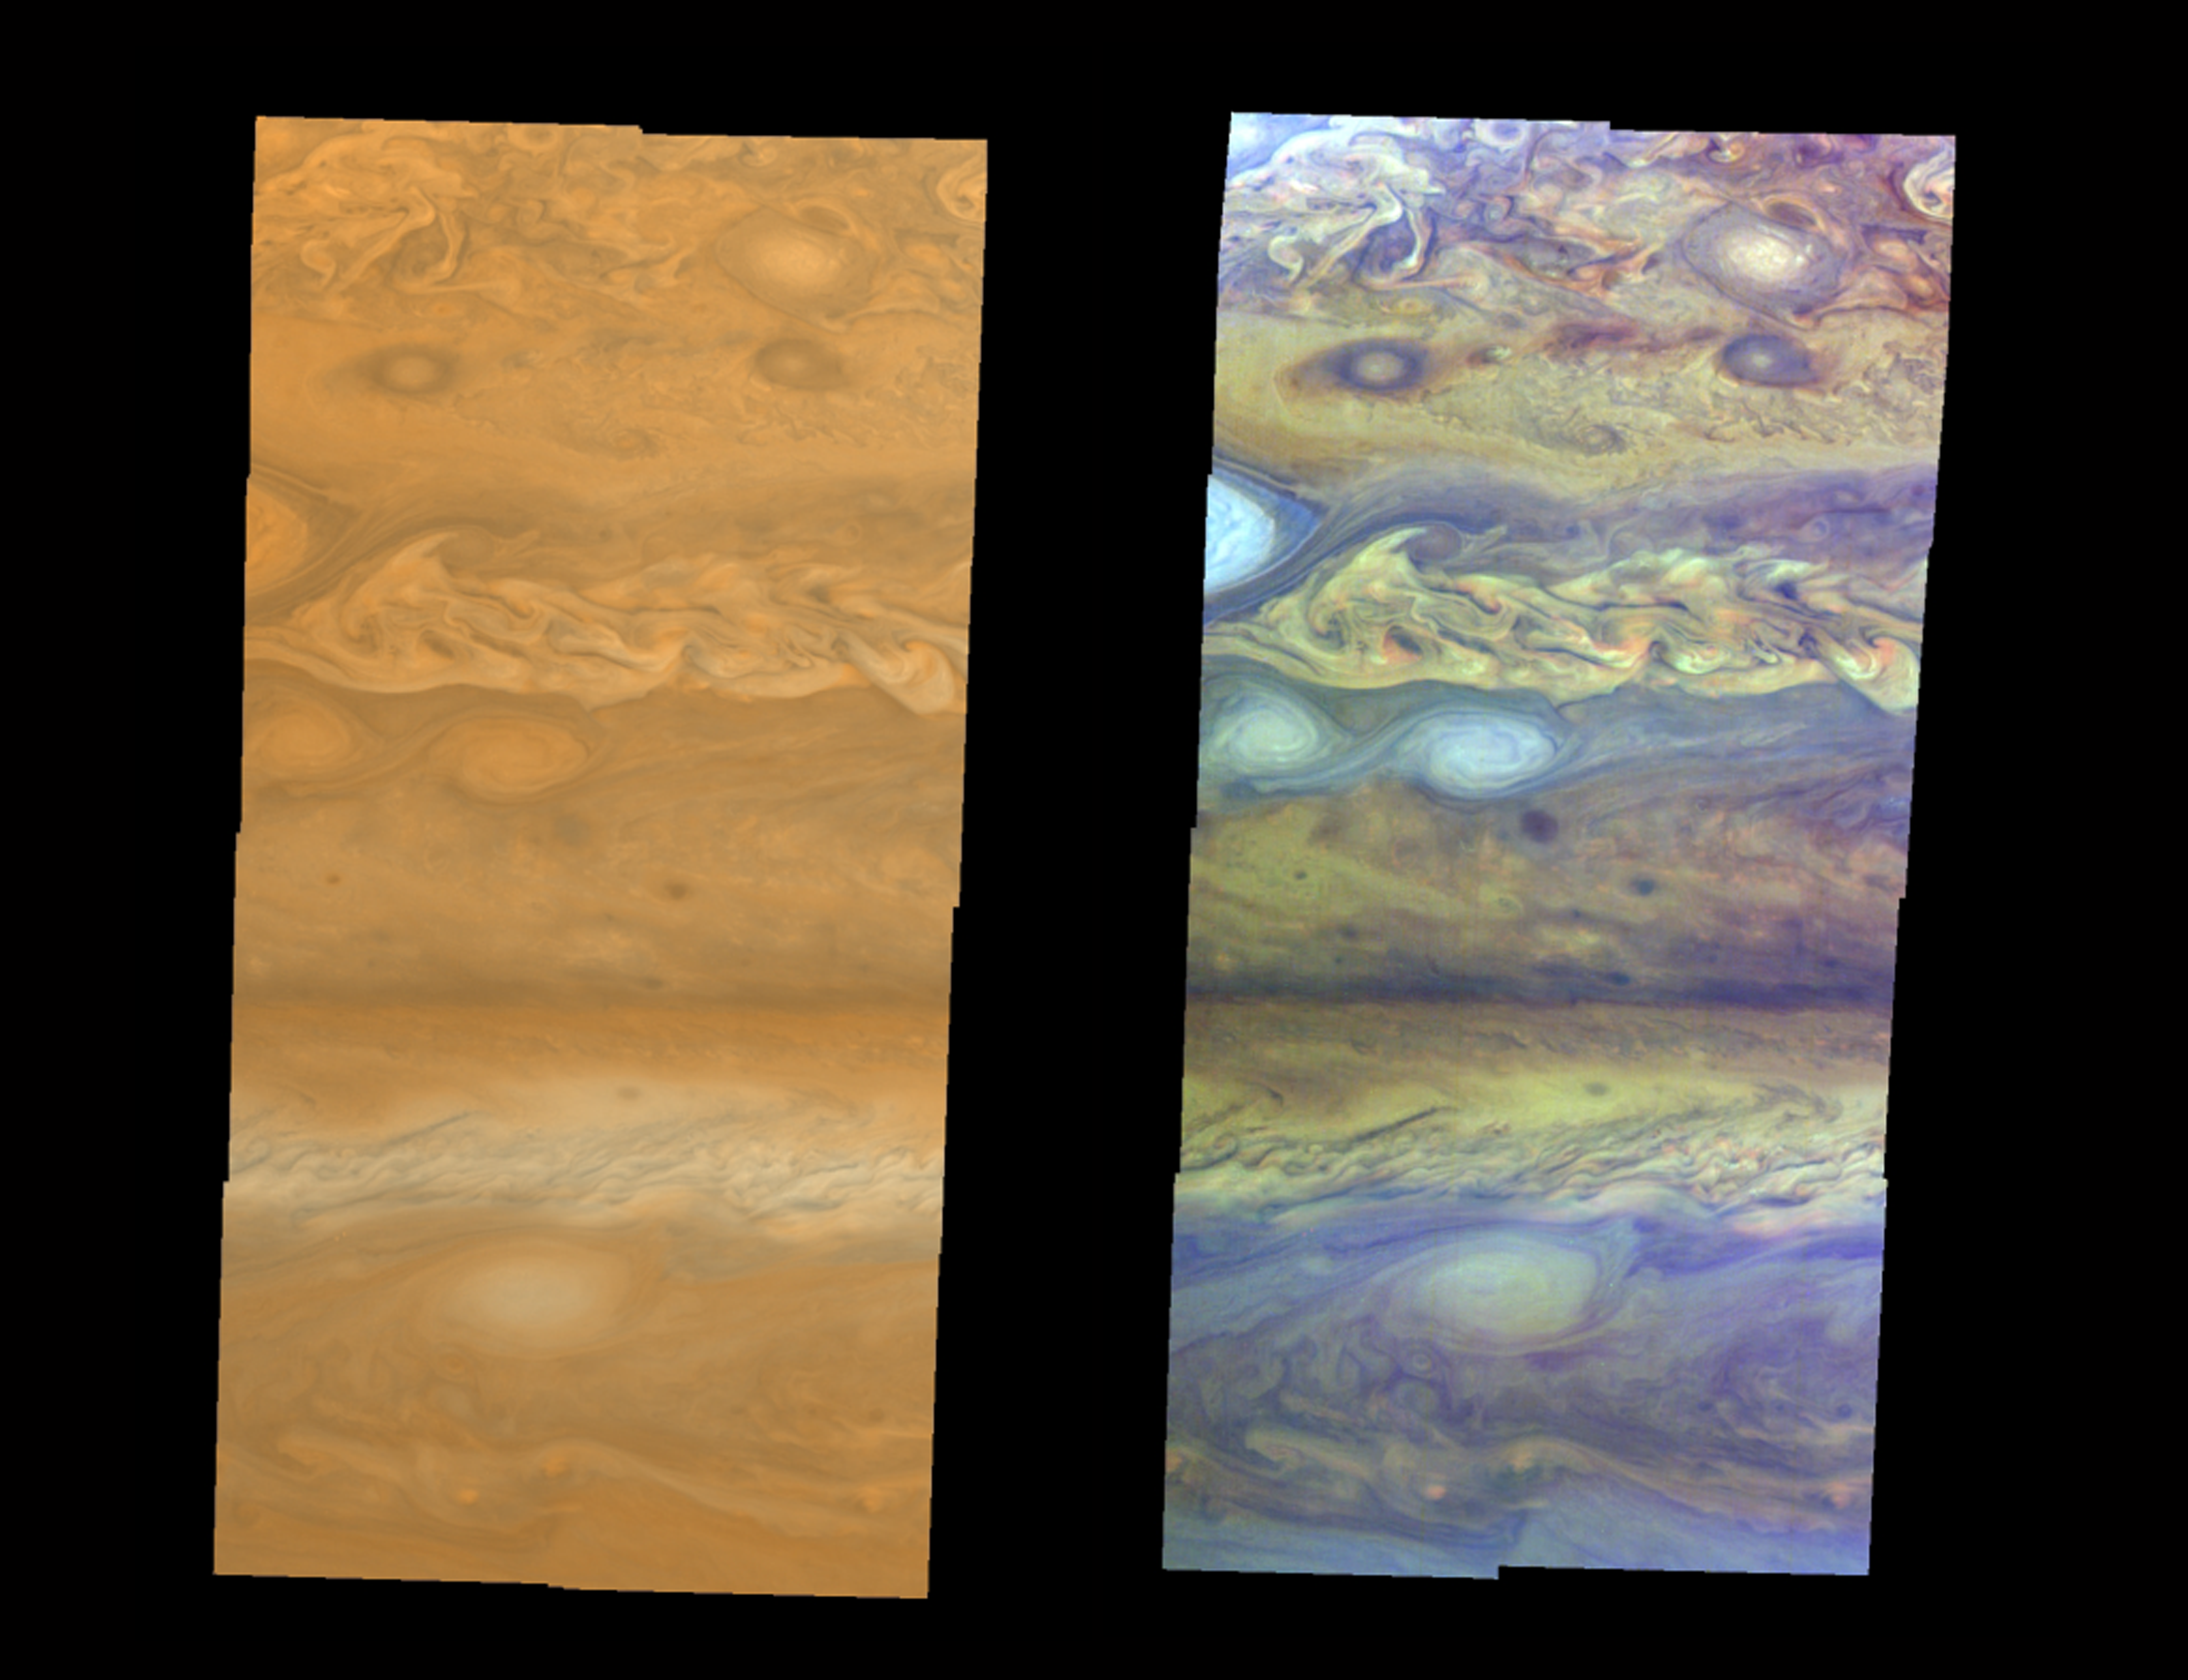

Atmospheric Motion in Jupiter’s Northern Hemisphere

True-color (left) and false-color (right) mosaics of Jupiter’s northern hemisphere between 10 and 50 degrees latitude. Jupiter’s atmospheric motions are controlled by alternating eastward and westward bands of air between Jupiter’s equator and polar regions. The direction and speed of these bands influences the color and texture of the clouds seen in this mosaic. The high and thin clouds are represented by light blue, deep clouds are reddish, and high and thick clouds are white. A high haze overlying a clear, deep atmosphere is represented by dark purple. This image was taken by NASA’s Galileo spacecraft on April 3, 1997 at a distance of 1.4 million kilometers (.86 million miles).

Credit: NASA/JPL/University of Arizona